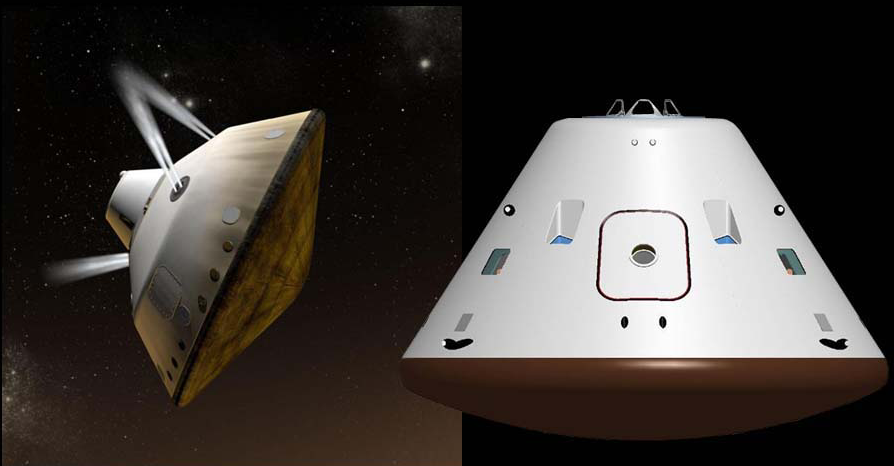

Cruise Vehicles (Artist Concept)

Annotated Version

This set of artist’s concepts shows NASA’s Mars Science Laboratory cruise capsule and NASA’s Orion spacecraft, which is being built now at NASA’s Johnson Space Center and will one day send astronauts to Mars. The rover Curiosity is tucked inside of the Mars Science Laboratory cruise vehicle like human beings would be tucked inside Orion.

Credit: NASA/JPL-Caltech/JSC